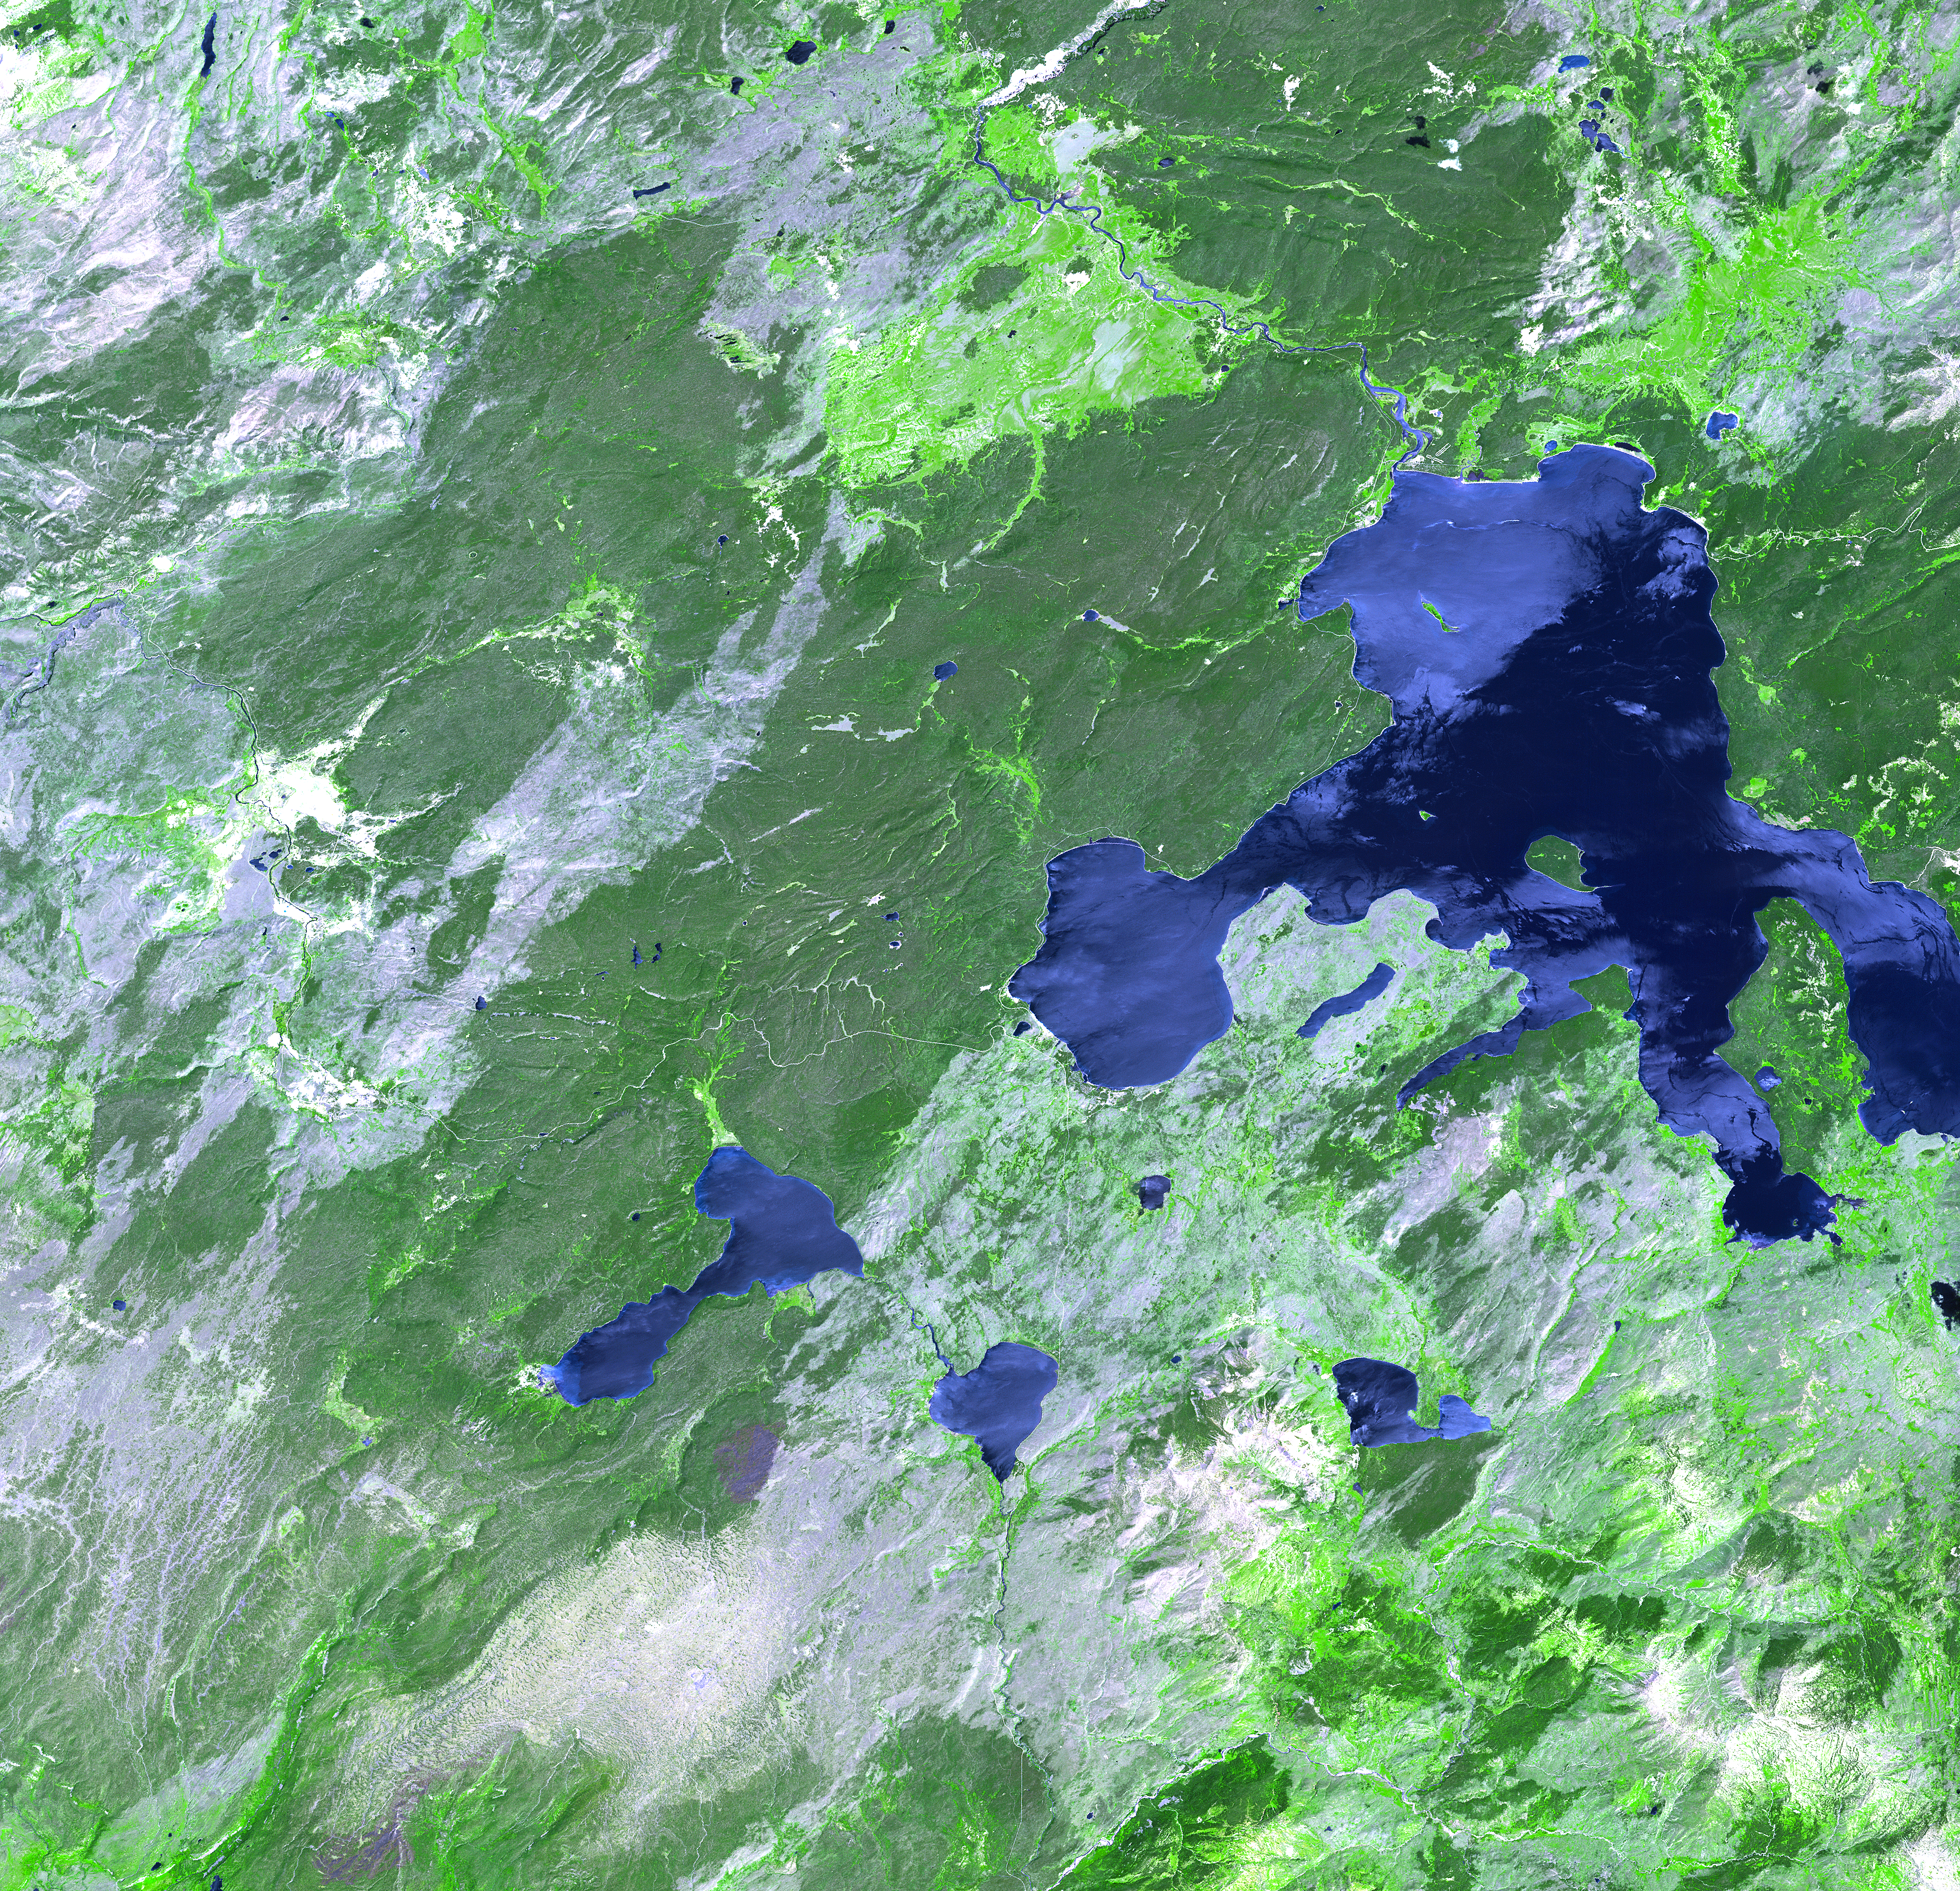

Yellowstone Park

Thirteen years after devastating forest fires burned over 1.6 million acres in Yellowstone National Park, the scars are still evident. In this simulated natural color ASTER image, burned areas appear gray, in contrast to the dark green of unburned forests. The image covers an area of 60 x 63 km. This image was acquired on July 2, 2001 by the Advanced Spaceborne Thermal Emission and Reflection Radiometer (ASTER) on NASA’s Terra satellite. With its 14 spectral bands from the visible to the thermal infrared wavelength region, and its high spatial resolution of 15 to 90 meters (about 50 to 300 feet), ASTER images Earth to map and monitor the changing surface of our planet.

ASTER is one of five Earth-observing instruments launched December 18, 1999, on NASA’s Terra satellite. The instrument was built by Japan’s Ministry of Economy, Trade and Industry. A joint U.S./Japan science team is responsible for validation and calibration of the instrument and the data products.

The broad spectral coverage and high spectral resolution of ASTER will provide scientists in numerous disciplines with critical information for surface mapping, and monitoring of dynamic conditions and temporal change. Example applications are: monitoring glacial advances and retreats; monitoring potentially active volcanoes; identifying crop stress; determining cloud morphology and physical properties; wetlands evaluation; thermal pollution monitoring; coral reef degradation; surface temperature mapping of soils and geology; and measuring surface heat balance.

Dr. Anne Kahle at NASA’s Jet Propulsion Laboratory, Pasadena, California, is the U.S. Science team leader; Bjorn Eng of JPL is the project manager. The Terra mission is part of NASA’s Earth Science Enterprise, a long- term research effort to understand and protect our home planet. Through the study of Earth, NASA will help to provide sound science to policy and economic decision-makers so as to better life here, while developing the technologies needed to explore the universe and search for life beyond our home planet.

Size: 60 x 63 km (37.2 x 39.1 miles)
Location: 44.7 deg. North lat., 110.7 deg. West long.
Orientation: North at top
Image Data: ASTER bands 1,2, and 3.
Original Data Resolution: 15 m
Date Acquired: July 2, 2001

Credit: NASA/GSFC/METI/ERSDAC/JAROS, and U.S./Japan ASTER Science Team